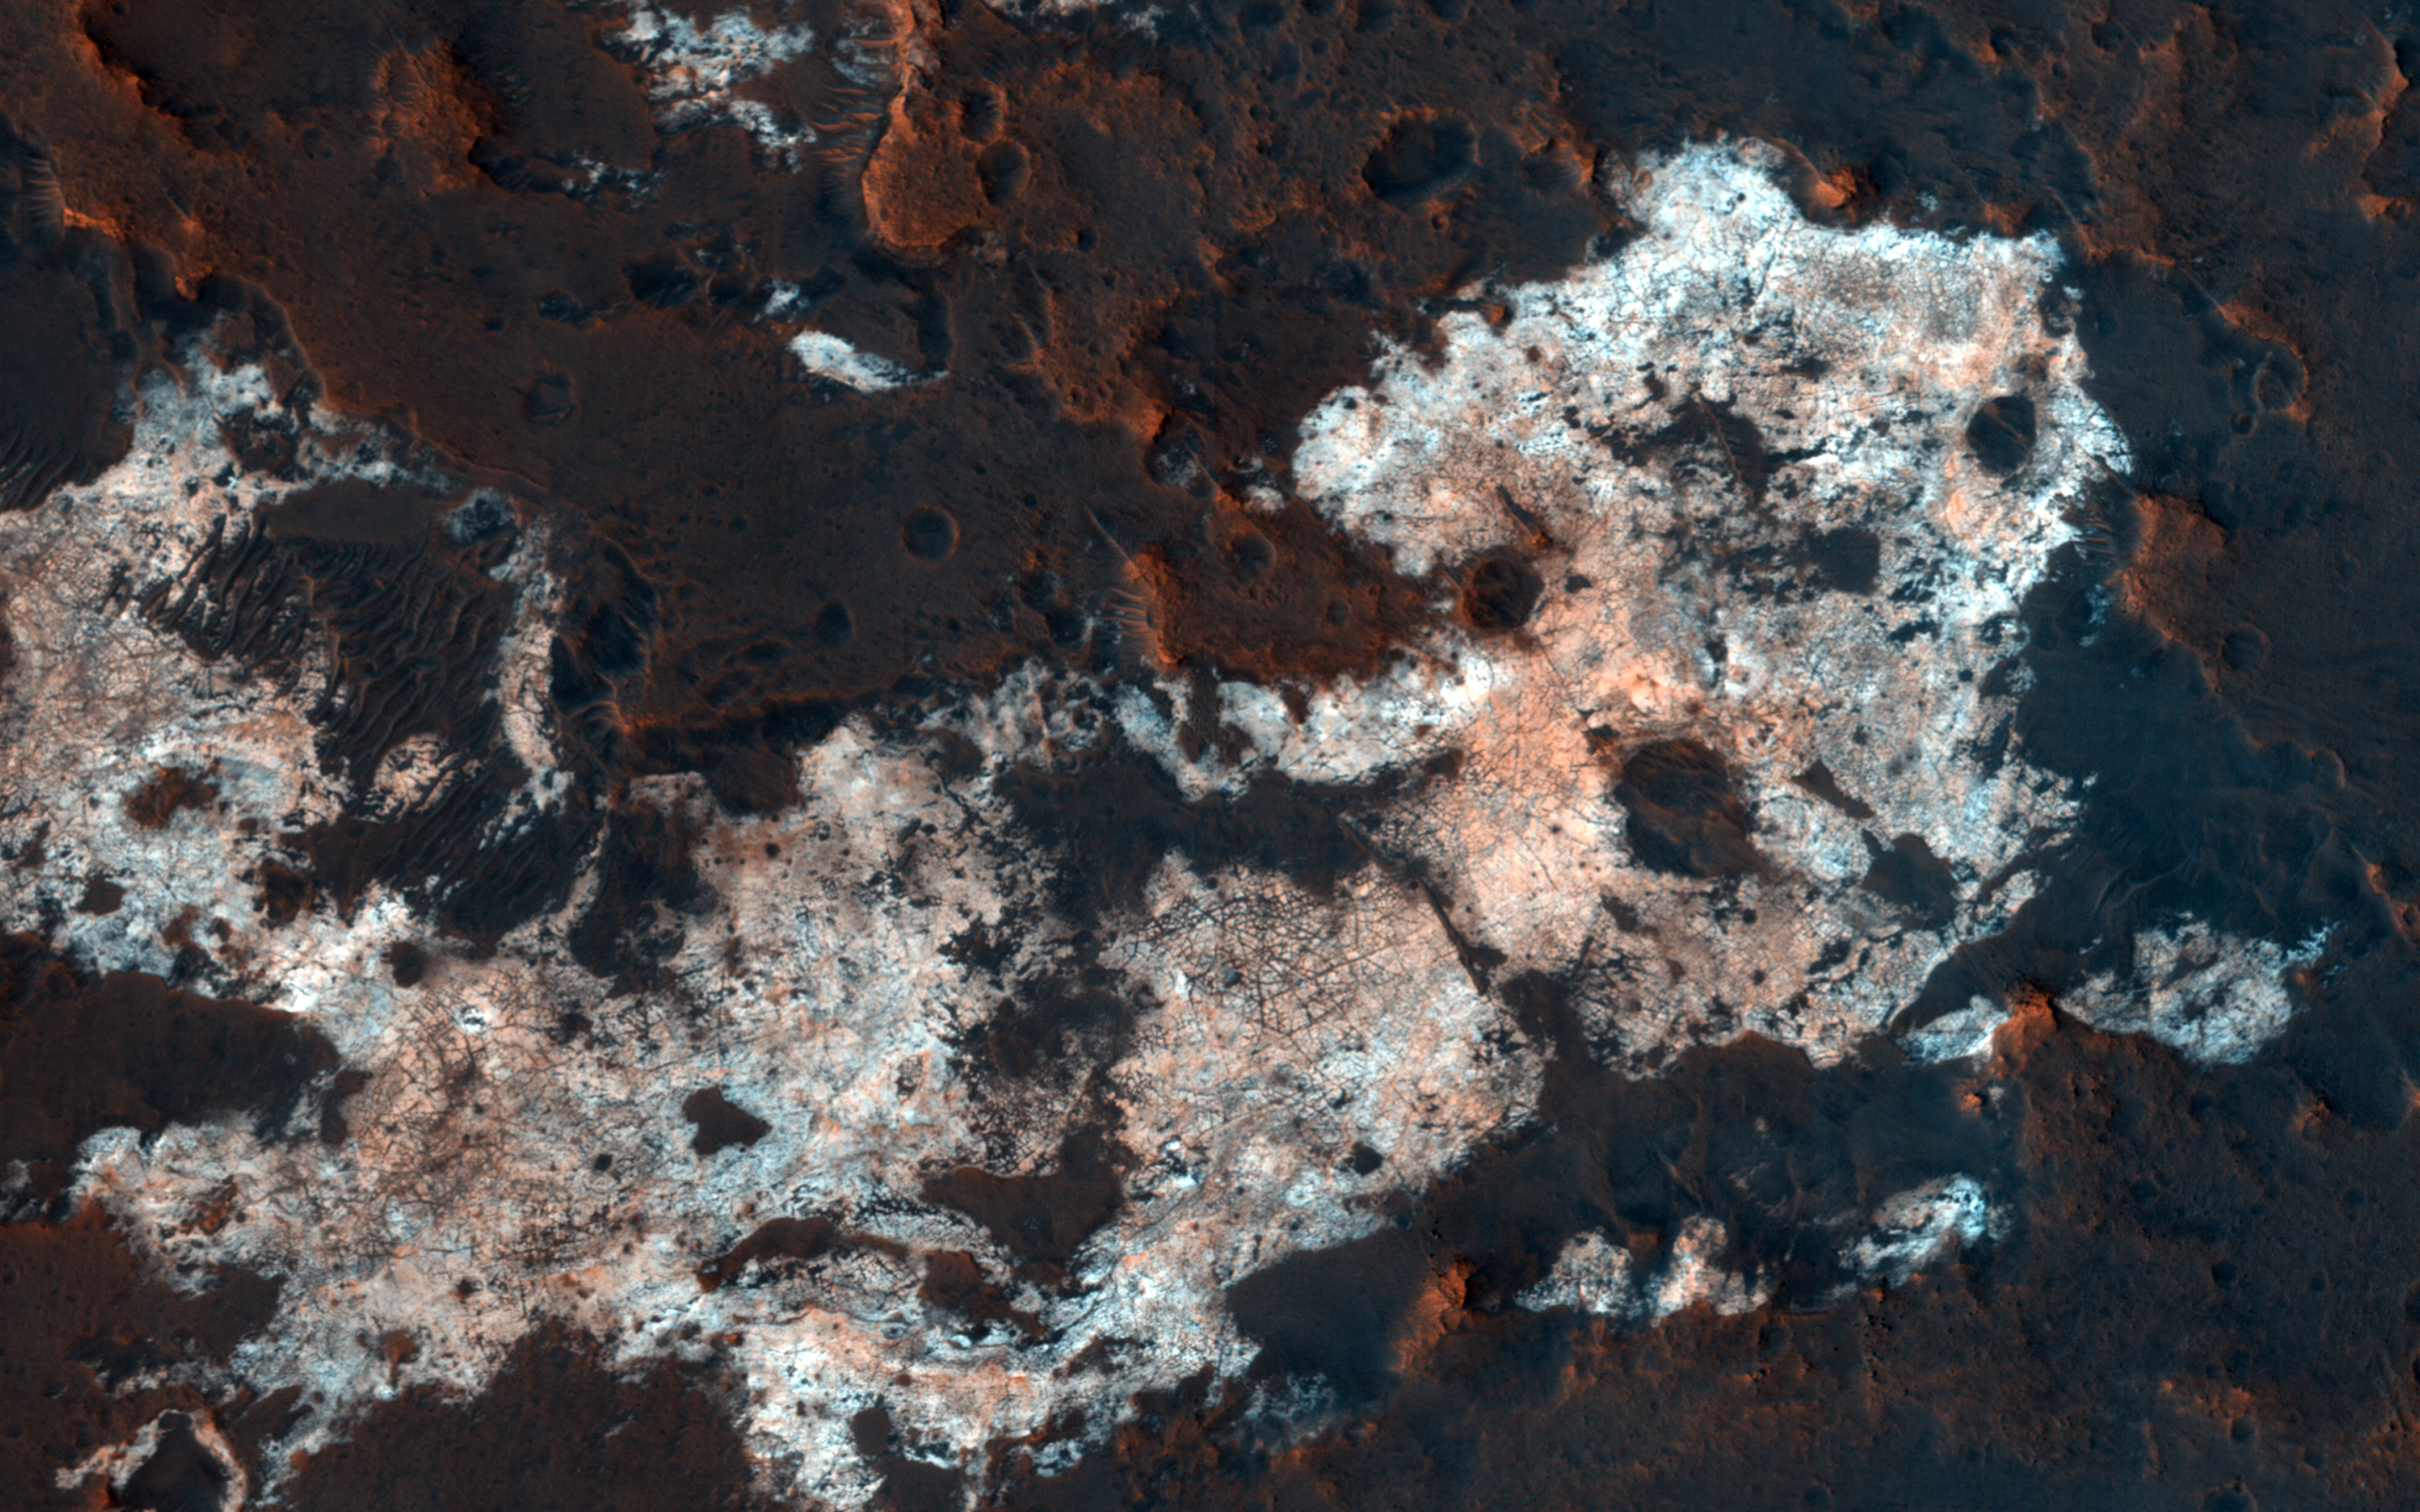

Prospecting from Orbit

The combination of morphological and topographic information from stereo images from NASA’s Mars Reconnaissance Orbiter, as well as compositional data from near-infrared spectroscopy has been proven to be a powerful tool for understanding the geology of Mars.

Beginning with the OMEGA instrument on the European Space Agency’s Mars Express orbiter in 2003, the surface of Mars has been examined at near-infrared wavelengths by imaging spectrometers that are capable of detecting specific minerals and mapping their spatial extent. The CRISM (Compact Reconnaissance Imaging Spectrometer for Mars) instrument on our orbiter is a visible/near-infrared imaging spectrometer, and the HiRISE camera works together with it to document the appearance of mineral deposits detected by this orbital prospecting.

Mawrth Vallis is one of the regions on Mars that has attracted much attention because of the nature and diversity of the minerals identified by these spectrometers. It is a large, ancient outflow channel on the margin of the Southern highlands and Northern lowlands. Both the OMEGA and CRISM instruments have detected clay minerals here that must have been deposited in a water-rich environment, probably more than 4 billion years ago. For this reason, Mawrth Vallis is one of the two candidate landing sites for the future Mars Express Rover Mission planned by the European Space Agency.

This image was targeted on a location where the CRISM instrument detected a specific mineral called alunite, KAl3(SO4)2(OH)6. Alunite is a hydrated aluminum potassium sulfate, a mineral that is notable because it must have been deposited in a wet acidic environment, rich in sulfuric acid. Our image shows that the deposit is bright and colorful, and extensively fractured. The width of the cutout is 1.2 kilometers.

The map is projected here at a scale of 50 centimeters (19.7 inches) per pixel. [The original image scale is 60.1 centimeters (23.7 inches) per pixel (with 2 x 2 binning); objects on the order of 180 centimeters (70.9 inches) across are resolved.] North is up.

The University of Arizona, Tucson, operates HiRISE, which was built by Ball Aerospace & Technologies Corp., Boulder, Colo. NASA’s Jet Propulsion Laboratory, a division of Caltech in Pasadena, California, manages the Mars Reconnaissance Orbiter Project for NASA’s Science Mission Directorate, Washington.

Credit: NASA/JPL-Caltech/Univ. of Arizona